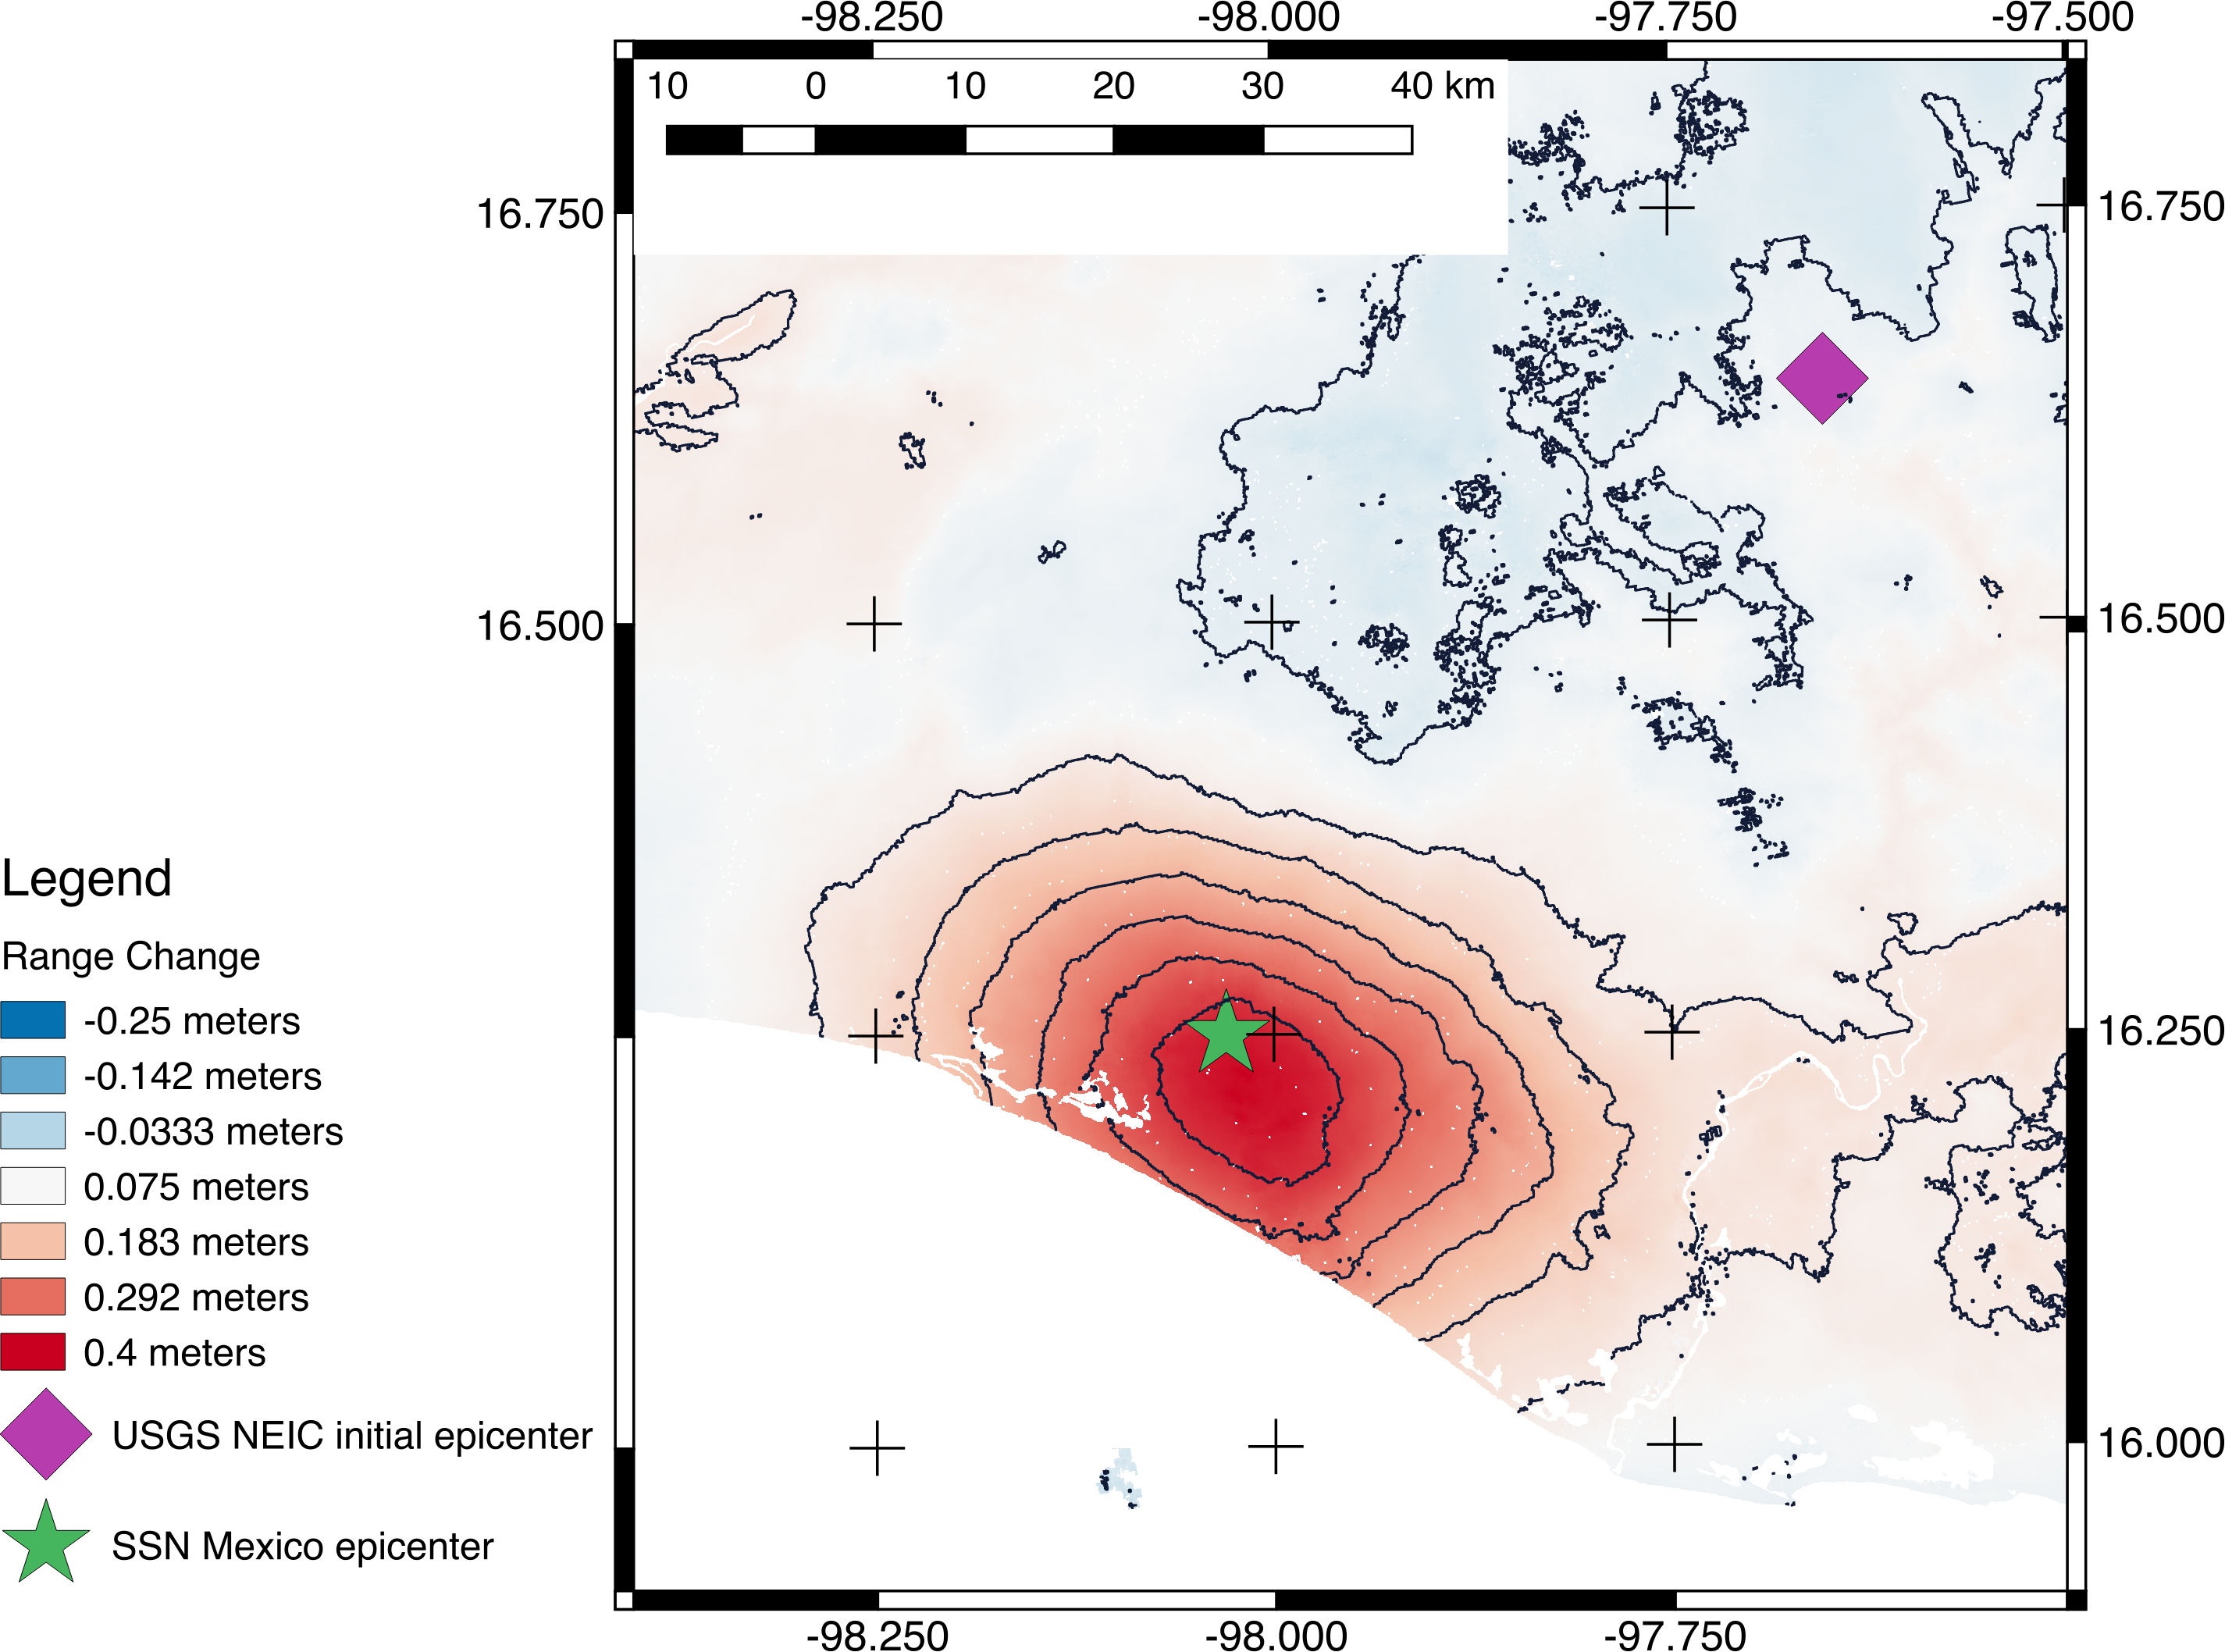

NASA’s ARIA Project Generates New Satellite-Derived Map of Ground Deformation from Latest Mexico Quake

Scientists with the Advanced Rapid Imaging and Analysis project (ARIA), a collaboration between NASA’s Jet Propulsion Laboratory in Pasadena, California, and Caltech, also in Pasadena, using synthetic aperture radar (SAR) data from the European Union’s Copernicus Sentinel-1B satellite, operated by the European Space Agency, generated a map of the deformation of Earth’s surface caused by the Feb. 16, 2018 magnitude 7.2 Pinotepa earthquake in Oaxaca, Mexico. The deformation map is produced from automated interferometric processing of the SAR data using the JPL ARIA data system in response to a signal received from the U.S. Geological Survey. The false-color map shows the amount of permanent surface movement that occurred almost entirely due to the quake, as viewed by the satellite, during a 12-day interval between two Sentinel-1 images acquired on Feb. 5 and Feb. 17, 2018.

The map shows that the location of the earthquake was close to the coast, far from the initial U.S. Geological Survey epicenter location. These data were used by USGS to revise their finite fault model, ShakeMap, and PAGER damage estimate products for the earthquake, important information used to assess the impact of earthquakes and to inform response efforts.

Through these maps, NASA and its partners are contributing important observations and expertise that can assist with response to earthquakes and other natural or human-produced hazards.

The Pinotepa quake was the largest in the area since a magnitude 8.2 earthquake in the Gulf of Tehuantepec in September 2017. The area struck by this event has a relatively sparse population, but some towns and small cities were affected. The earthquake was felt as far away as Mexico City.

From the pattern of deformation in the map, scientists have determined that the earthquake fault slip was on a subduction zone fault beneath the coast and caused as much as 13.8 inches (35 centimeters) of uplift of the ground surface. The map depicts motion towards the satellite (up and west) in the direction of the radar’s line-of-sight, with contours every 2 inches (5 centimeters). Symbols show preliminary USGS (purple diamond) and Mexican seismic network (SSN; green star) estimated locations of the earthquake’s epicenter.

Contains modified Copernicus Sentinel data (2018) processed by ESA and NASA/JPL-Caltech.

Credit: NASA/JPL-Caltech/Copernicus/ESA